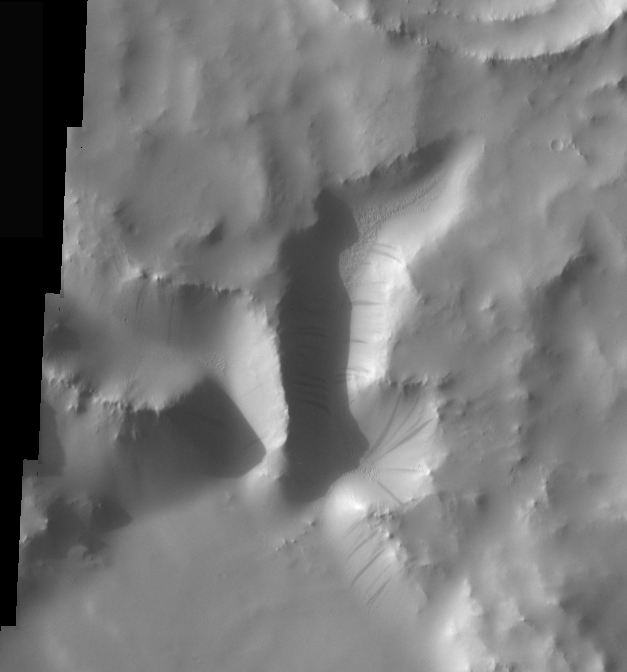

Crater Dust Avalanches

Dust avalanches, also called slope streaks, occur on many Martian terrains. The deposition of airborne dust on surfaces causes a bright tone in the THEMIS VIS images. Any movement of the dust downhill, a dust avalanche, will leave behind a streak where the darker, dust-free surface is exposed.

These dust avalanches are located in a small canyon within a crater rim northeast of Naktong Vallis.

Image information: VIS instrument. Latitude 7.1, Longitude 34.7 East (325.3 West). 17 meter/pixel resolution.

Note: this THEMIS visual image has not been radiometrically nor geometrically calibrated for this preliminary release. An empirical correction has been performed to remove instrumental effects. A linear shift has been applied in the cross-track and down-track direction to approximate spacecraft and planetary motion. Fully calibrated and geometrically projected images will be released through the Planetary Data System in accordance with Project policies at a later time.

NASA’s Jet Propulsion Laboratory manages the 2001 Mars Odyssey mission for NASA’s Office of Space Science, Washington, D.C. The Thermal Emission Imaging System (THEMIS) was developed by Arizona State University, Tempe, in collaboration with Raytheon Santa Barbara Remote Sensing. The THEMIS investigation is led by Dr. Philip Christensen at Arizona State University. Lockheed Martin Astronautics, Denver, is the prime contractor for the Odyssey project, and developed and built the orbiter. Mission operations are conducted jointly from Lockheed Martin and from JPL, a division of the California Institute of Technology in Pasadena.

Credit: NASA/JPL/Arizona State University